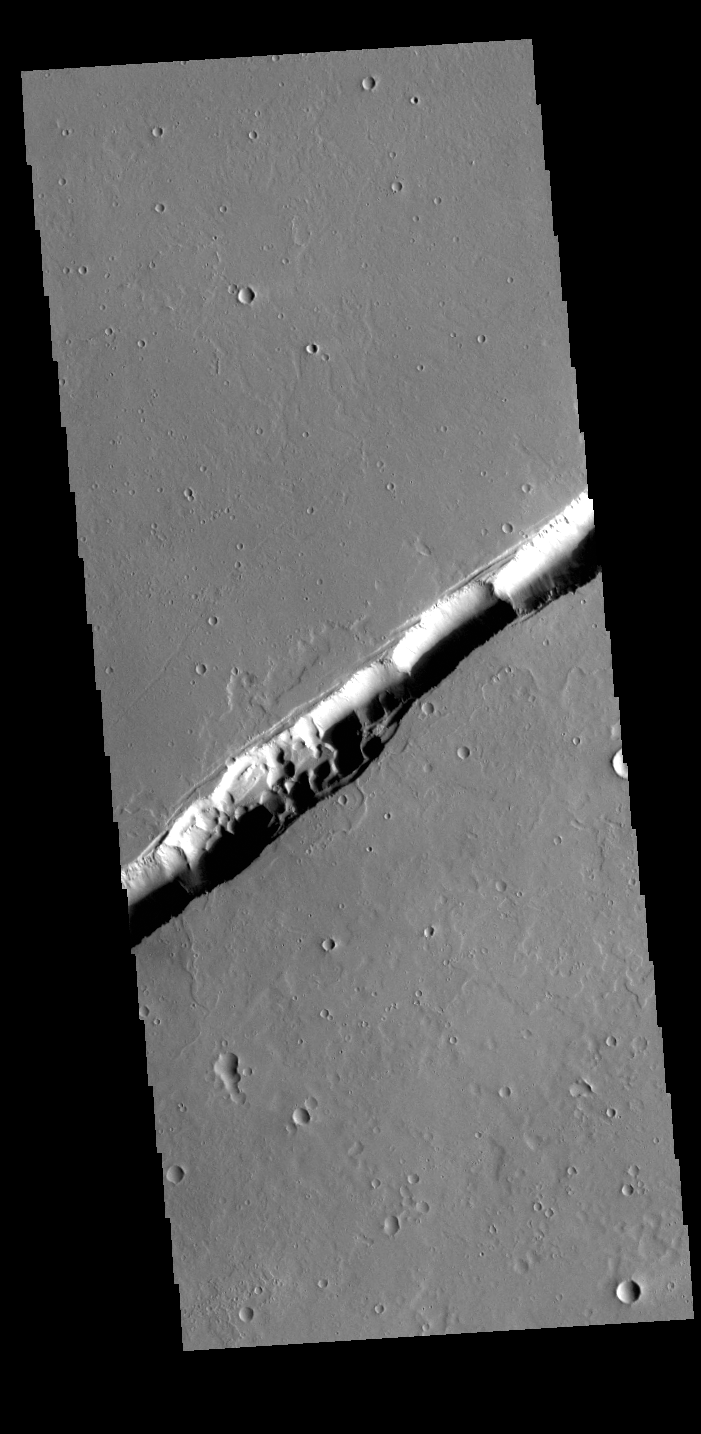

Labeatis Fossae

The linear feature in this VIS image is part of Labeatis Fossae. Fossae are linear depressions, most often caused by extensional tectonic forces pulling the crust apart and allowing material to slide downward between bounding faults. However, in this image, the feature has several circular features within the fossae. In regions of volcanic flows, the depression may be caused by roof collapse into an underlying void left by a lava tube. As this feature is located in the Tharsis volcanic region, it is likely that this feature was primarily created by volcanic collapse rather tectonic stress.

Credit: NASA/JPL-Caltech/ASU